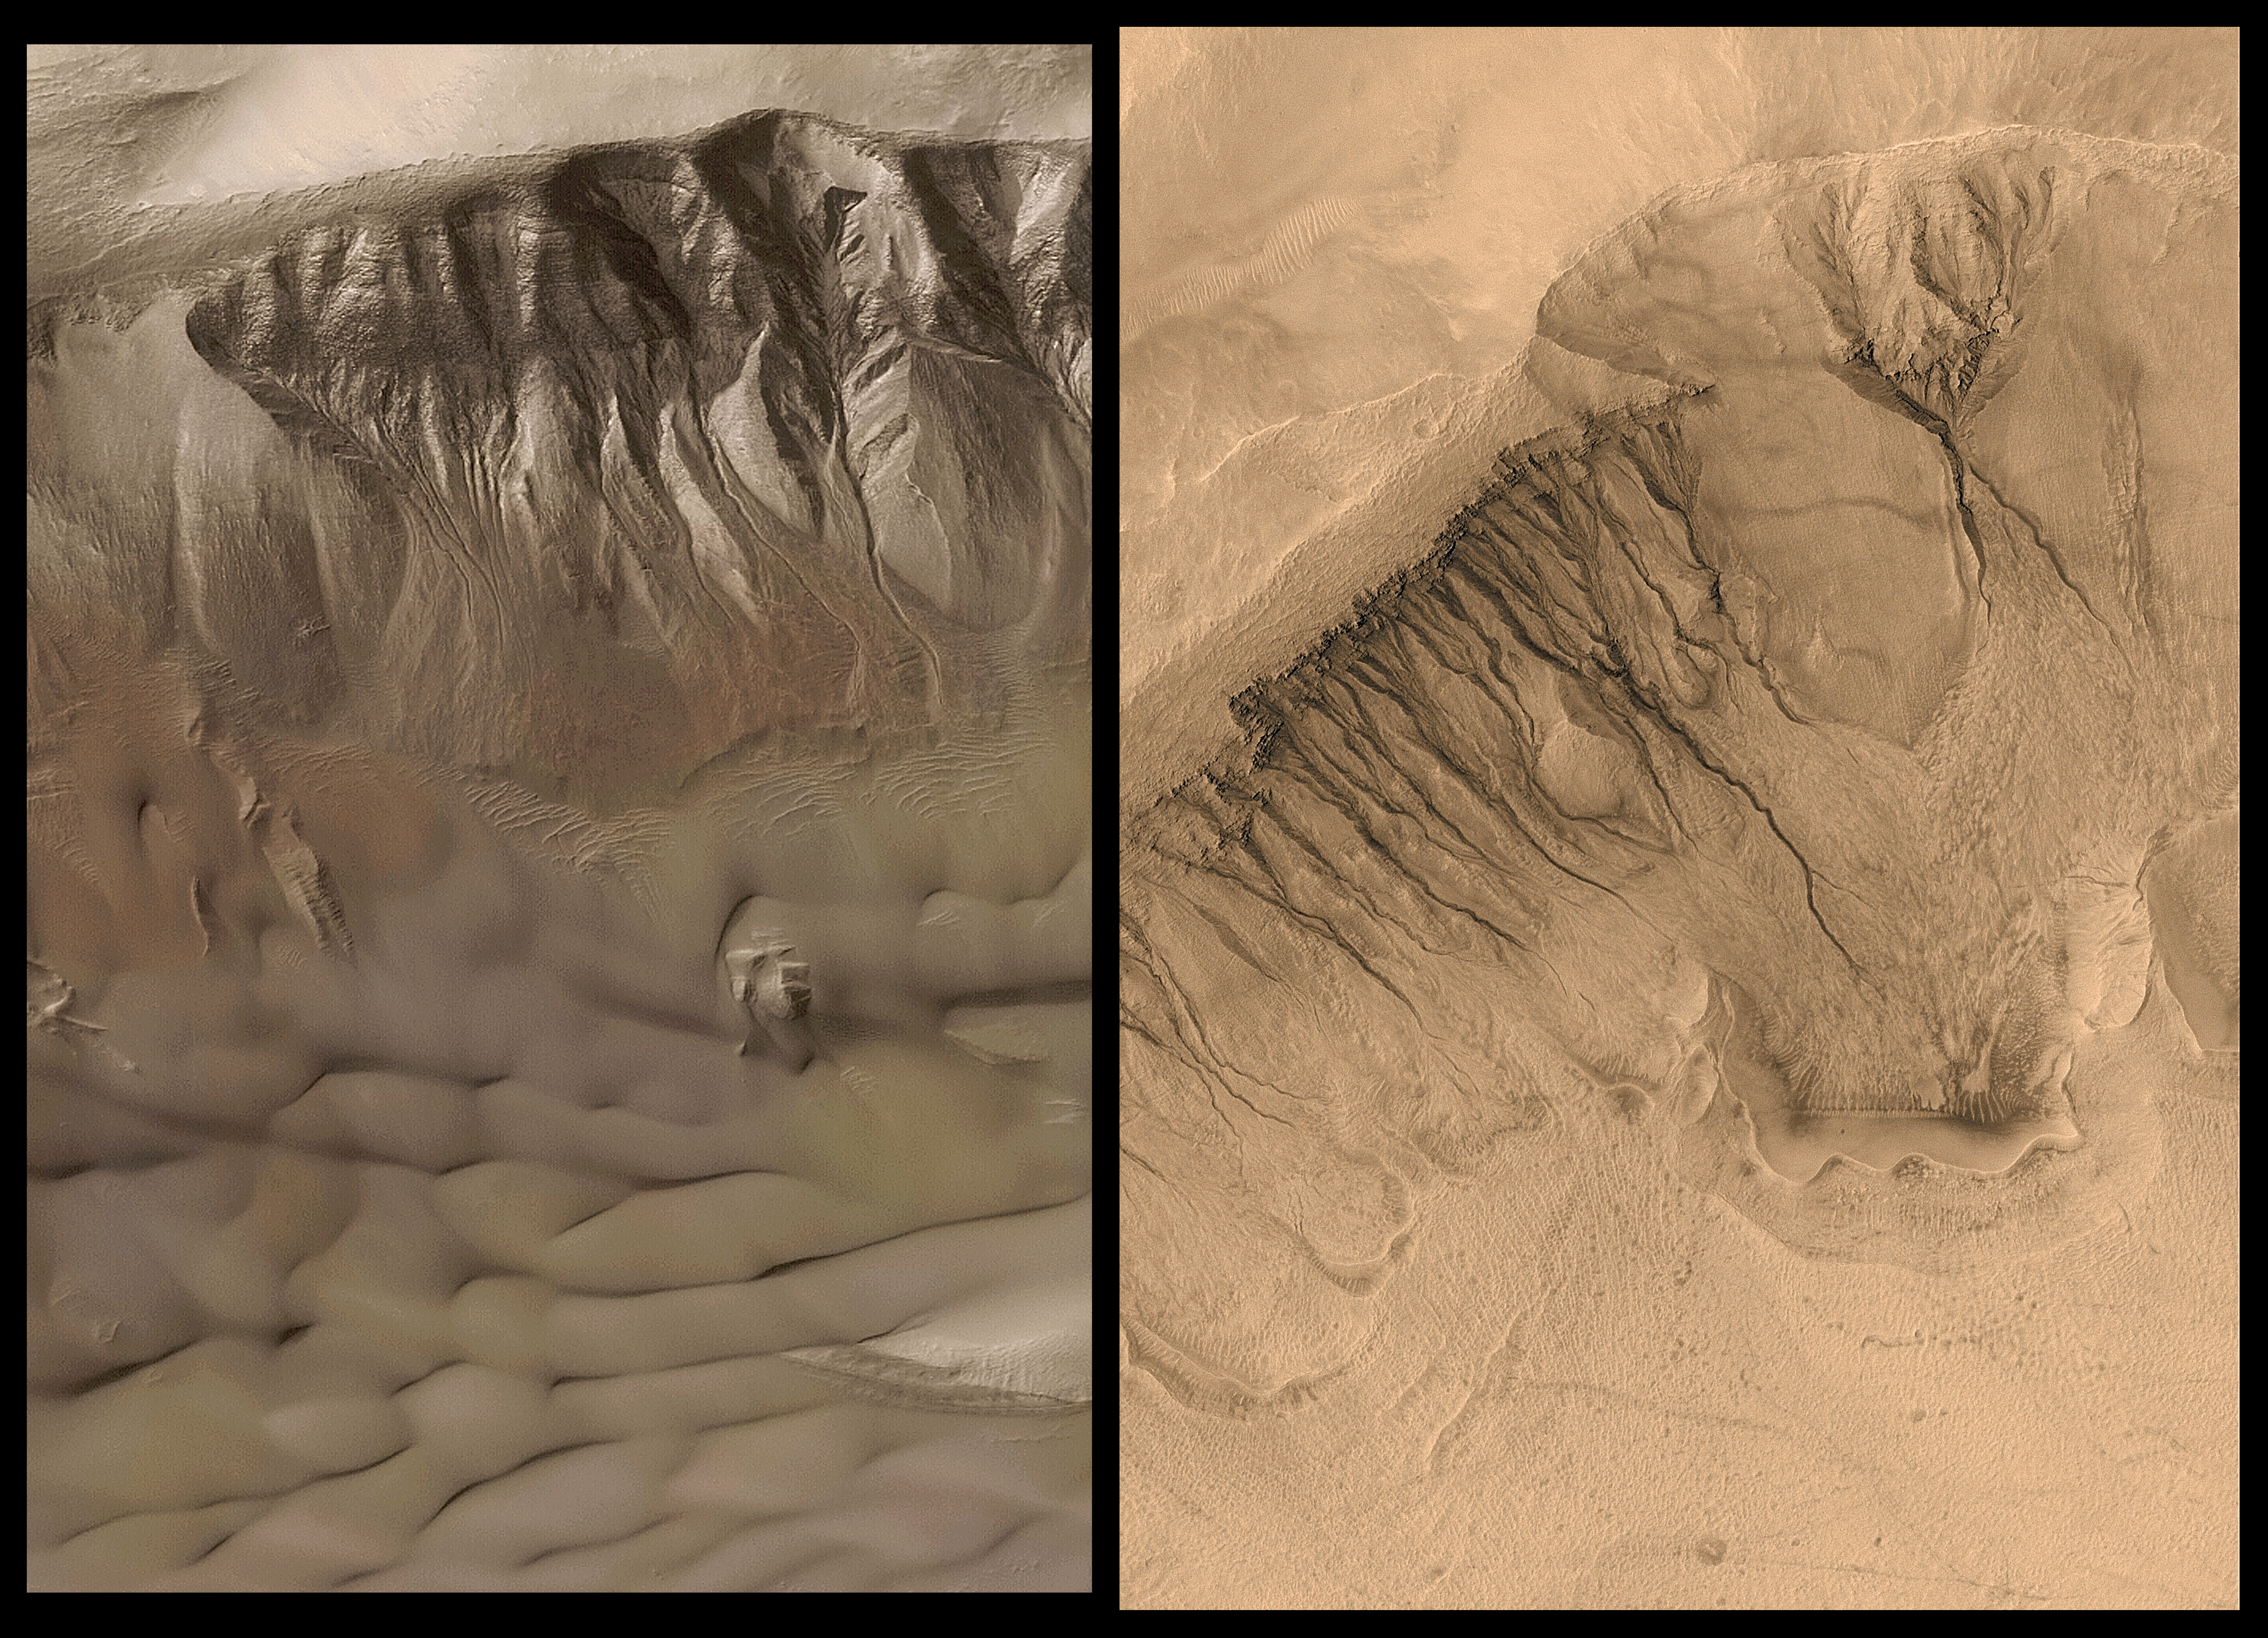

18,812 New MGS MOC Images Archived and Online

With the release this month (October 2002) of the latest installment of 18,812 images, the Mars Global Surveyor (MGS) Mars Orbiter Camera (MOC) passes another major milestone: more than 100,000 images have been validated and archived with the NASA Planetary Data System. The total number of archived images now available on-line is 112,218–more than twice the number of pictures acquired by the two Viking orbiters in 1976-1980. These pictures, from MOC extended mission subphases E07 through E12, were acquired August 2001 through January 2002. Every six months, after a six-month, labor-intensive archiving effort, the MOC team releases six months-worth of validated data to the NASA Planetary Data System.

Mars Global Surveyor is now in its sixth year orbiting the red planet. MGS reached Mars on 12 September 1997. The first MOC images were obtained on 15 September 1997.

The two pictures shown here were taken by the MOC narrow angle (high resolution) camera and “colorized” by applying the colors of Mars obtained by the MOC wide angle cameras. Both pictures show gullies on the walls of two different meteor impact craters that occur in Newton Basin in Sirenum Terra, Mars. The picture on the left, showing gullies in a crater at 42.4°S, 158.2°W, exhibits patches of wintertime frost on the crater wall, and dark-toned sand dunes on the floor. The picture on the right, from a crater at 39.0°S, 166.1°W, is one of the highest-resolution images obtained from Mars. Its resolution is 1.5 meters (5 feet) per pixel–objects the size of school buses can be resolved in the full size image. The gullies in these craters originate at a specific layer and may have formed by release of groundwater to the martian surface in geologically recent times.

MOC data from E07 through E12 include many exciting observations of the 2001 planet-enshrouding dust storm events, springtime retreat of the south polar seasonal frost cap, hundreds of images designed to monitor the retreat of carbon dioxide ice cliffs in the south polar residual cap, images obtained to look for changes and stereo views of gullies, pictures of proposed and potential Mars Exploration Rover landing sites, and more. Several previous MGS MOC releases highlighted these diverse E07-E12 observations:

PIA03169
Springtime on the Martian South Polar CapPIA03170
The 2001 Great Dust Storms – Hellas/Syrtis MajorPIA03171
The 2001 Great Dust Storms – TharsisPIA03178
MOC’s 100,000th ImagePIA03179
MOC Observes Changes in the South Polar Cap: Evidence for Recent Climate Change on MarsPIA03471
Changes in South Polar Carbon Dioxide Ice CapPIA03472
Stereo View of Layer Outcrops in Iani ChaosPIA03753
Gullies and Streaks on Crater wall KaiserPIA03496
Southern Hemisphere Polygonal Patterned GroundPIA03918
“Inca City” is Part of a Circular Feature
Malin Space Science Systems and the California Institute of Technology built the MOC using spare hardware from the Mars Observer mission. MSSS operates the camera from its facilities in San Diego, CA. The Jet Propulsion Laboratory’s Mars Surveyor Operations Project operates the Mars Global Surveyor spacecraft with its industrial partner, Lockheed Martin Astronautics, from facilities in Pasadena, CA and Denver, CO.

Credit: NASA/JPL/MSSS